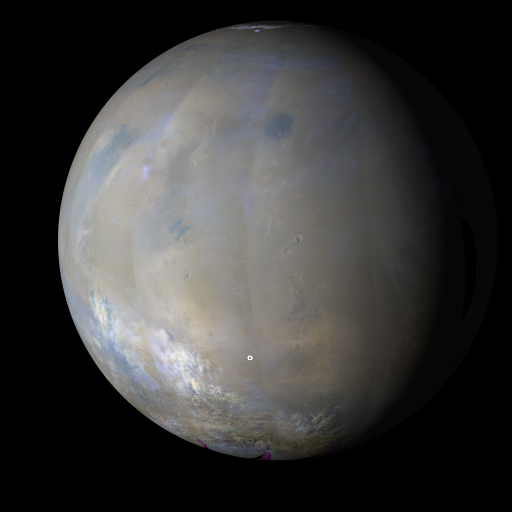

MRO MARCI Weather Report for the week of 3 November 2008 – 9 November 2008

The MARCI acquires a global view of the red planet and its weather patterns every day. Please click on the image above and play the Quicktime movie to see how the weather on Mars changed during this time.

As in previous weeks, notable dust activity continued on Mars this past week. Early in the week, several smaller dust storms were observed near the edge of the residual North Polar Cap. By mid-week, a series of large dust storms coalesced to cloak the southern mid-latitudes. Dust storm activity was also observed closer to the equator over Solis and east of Hesperia. The latter storm has already affected operations at the MER-A (Spirit) landing site in Gusev Crater. Despite relatively clear skies over the Phoenix landing site this past week, the dwindling incoming solar radiation at the landing site proved insufficient for continued operations. After several months of exciting discoveries, the Phoenix mission has officially ended. On a more positive note, the skies over MER-B (Opportunity) in Meridiani remained relatively clear throughout the week.

Earlier Mars Weather Reports are available at the MSSS site.

About the Quicktime Movie:
The movie was generated from images obtained by the Mars Color Imager (MARCI) onboard the Mars Reconnaissance Orbiter (MRO). During a nominal operational week, a total of about 273 MARCI images, taken in three of the camera’s seven color filter bands (420, 550, and 600 nanometer wavelengths), are map projected and mosaiced together to produce seven false-color daily global maps. These maps are then projected onto a sphere with north at the top and east to the right and with the mid-afternoon vantage point of an observer in the orbital plane (the imaginary plane that the planet draws out as it circles the Sun). Black areas in the movie are the result of data drops or high angle roll maneuvers by the spacecraft that limit the camera’s view of the planet. Equally-spaced blurry areas that run from south-to-north (bottom-to-top) result from the high off-nadir viewing geometry, a product of the spacecraft’s low-orbit, 250 km x 316 km (155 miles x 196 miles). The movie is rendered at a lower resolution than the intrinsic 1–2 km nadir resolution that the MARCI provides, so that it is practical to view and share via the Internet. The small white circles on these images of Mars indicate the locations of the two Mars Exploration Rovers, Opportunity (on Meridiani Planum) and Spirit (in Gusev Crater), and the Phoenix landing site (north polar region). Other locations on Mars referenced in the weather report can be found by referring to the map below. Note that the main image of Mars depicted at the top of this catalog page is a single frame from the Quicktime movie.

larger version of Reference Map

The image(s) and caption seen here are value-added products. MSSS personnel processed the images and wrote the caption information. While the image(s) are in the Public Domain, NASA/JPL-Caltech/MSSS requests that you credit the source of the image(s). Re-use of the caption text without credit is plagiarism. Please give the proper credit for use of the image(s) and/or caption.

NASA’s Jet Propulsion Laboratory, a division of the California Institute of Technology in Pasadena, manages the Mars Reconnaissance Orbiter for NASA’s Science Mission Directorate, Washington. Lockheed Martin Space Systems, Denver, is the prime contractor for the project and built the spacecraft. Malin Space Science Systems, San Diego, provided and operates the Context Camera and Mars Color Imager.

Credit: NASA/JPL-Caltech/Malin Space Science Systems